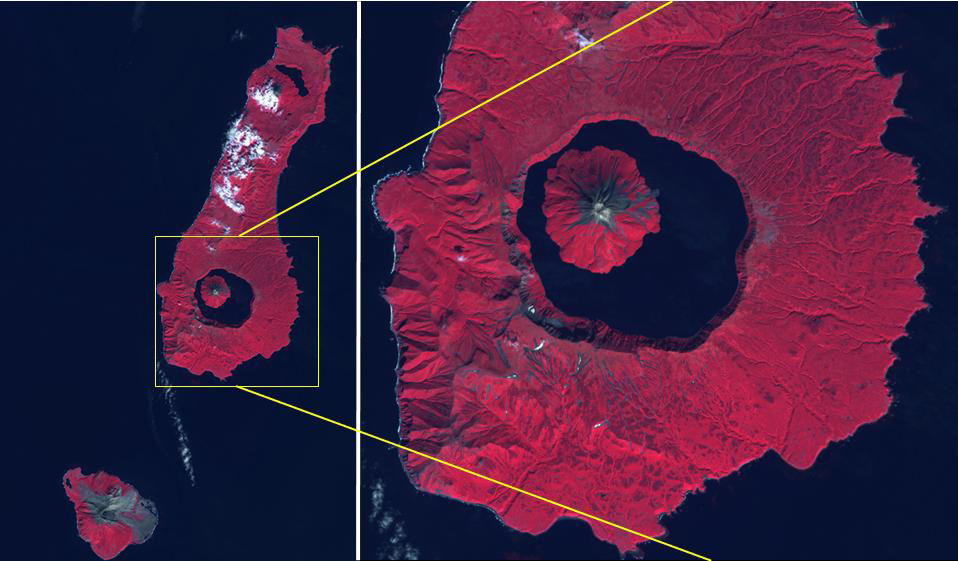

Tao-Rusyr Volcano, Kuril Islands

The Kuril Islands are a volcanic archipelago, stretching 1300 km from Hokkaido, Japan to Kamchatka, Russia. They are part of the Pacific Ring of Fire, the result of subduction of the Pacific Plate under the Okhotsk Plate along the Kuril Trench. At the southern end of Onekotan Island is the Tao-Rusyr Caldera stratovolcano, with its 7500 year old caldera lake. The most recent eruption was in 1952. The smaller Kharimkotan Island to the southwest last erupted in 1933. Collapse of this volcano created a horseshoe-shaped crater, and caused a tsunami that killed two people on a near-by island. The image was acquired June 4, 2012; the enlargement covers an area of 17 by 18.5 km, and is located at 49.3 degrees north, 154.7 degrees east.

With its 14 spectral bands from the visible to the thermal infrared wavelength region and its high spatial resolution of about 50 to 300 feet (15 to 90 meters), ASTER images Earth to map and monitor the changing surface of our planet. ASTER is one of five Earth-observing instruments launched Dec. 18, 1999, on Terra. The instrument was built by Japan’s Ministry of Economy, Trade and Industry. A joint U.S./Japan science team is responsible for validation and calibration of the instrument and data products.

The broad spectral coverage and high spectral resolution of ASTER provides scientists in numerous disciplines with critical information for surface mapping and monitoring of dynamic conditions and temporal change. Example applications are monitoring glacial advances and retreats; monitoring potentially active volcanoes; identifying crop stress; determining cloud morphology and physical properties; wetlands evaluation; thermal pollution monitoring; coral reef degradation; surface temperature mapping of soils and geology; and measuring surface heat balance.

The U.S. science team is located at NASA’s Jet Propulsion Laboratory in Pasadena, Calif. The Terra mission is part of NASA’s Science Mission Directorate, Washington.

Credit: NASA/METI/AIST/Japan Space Systems, and U.S./Japan ASTER Science Team